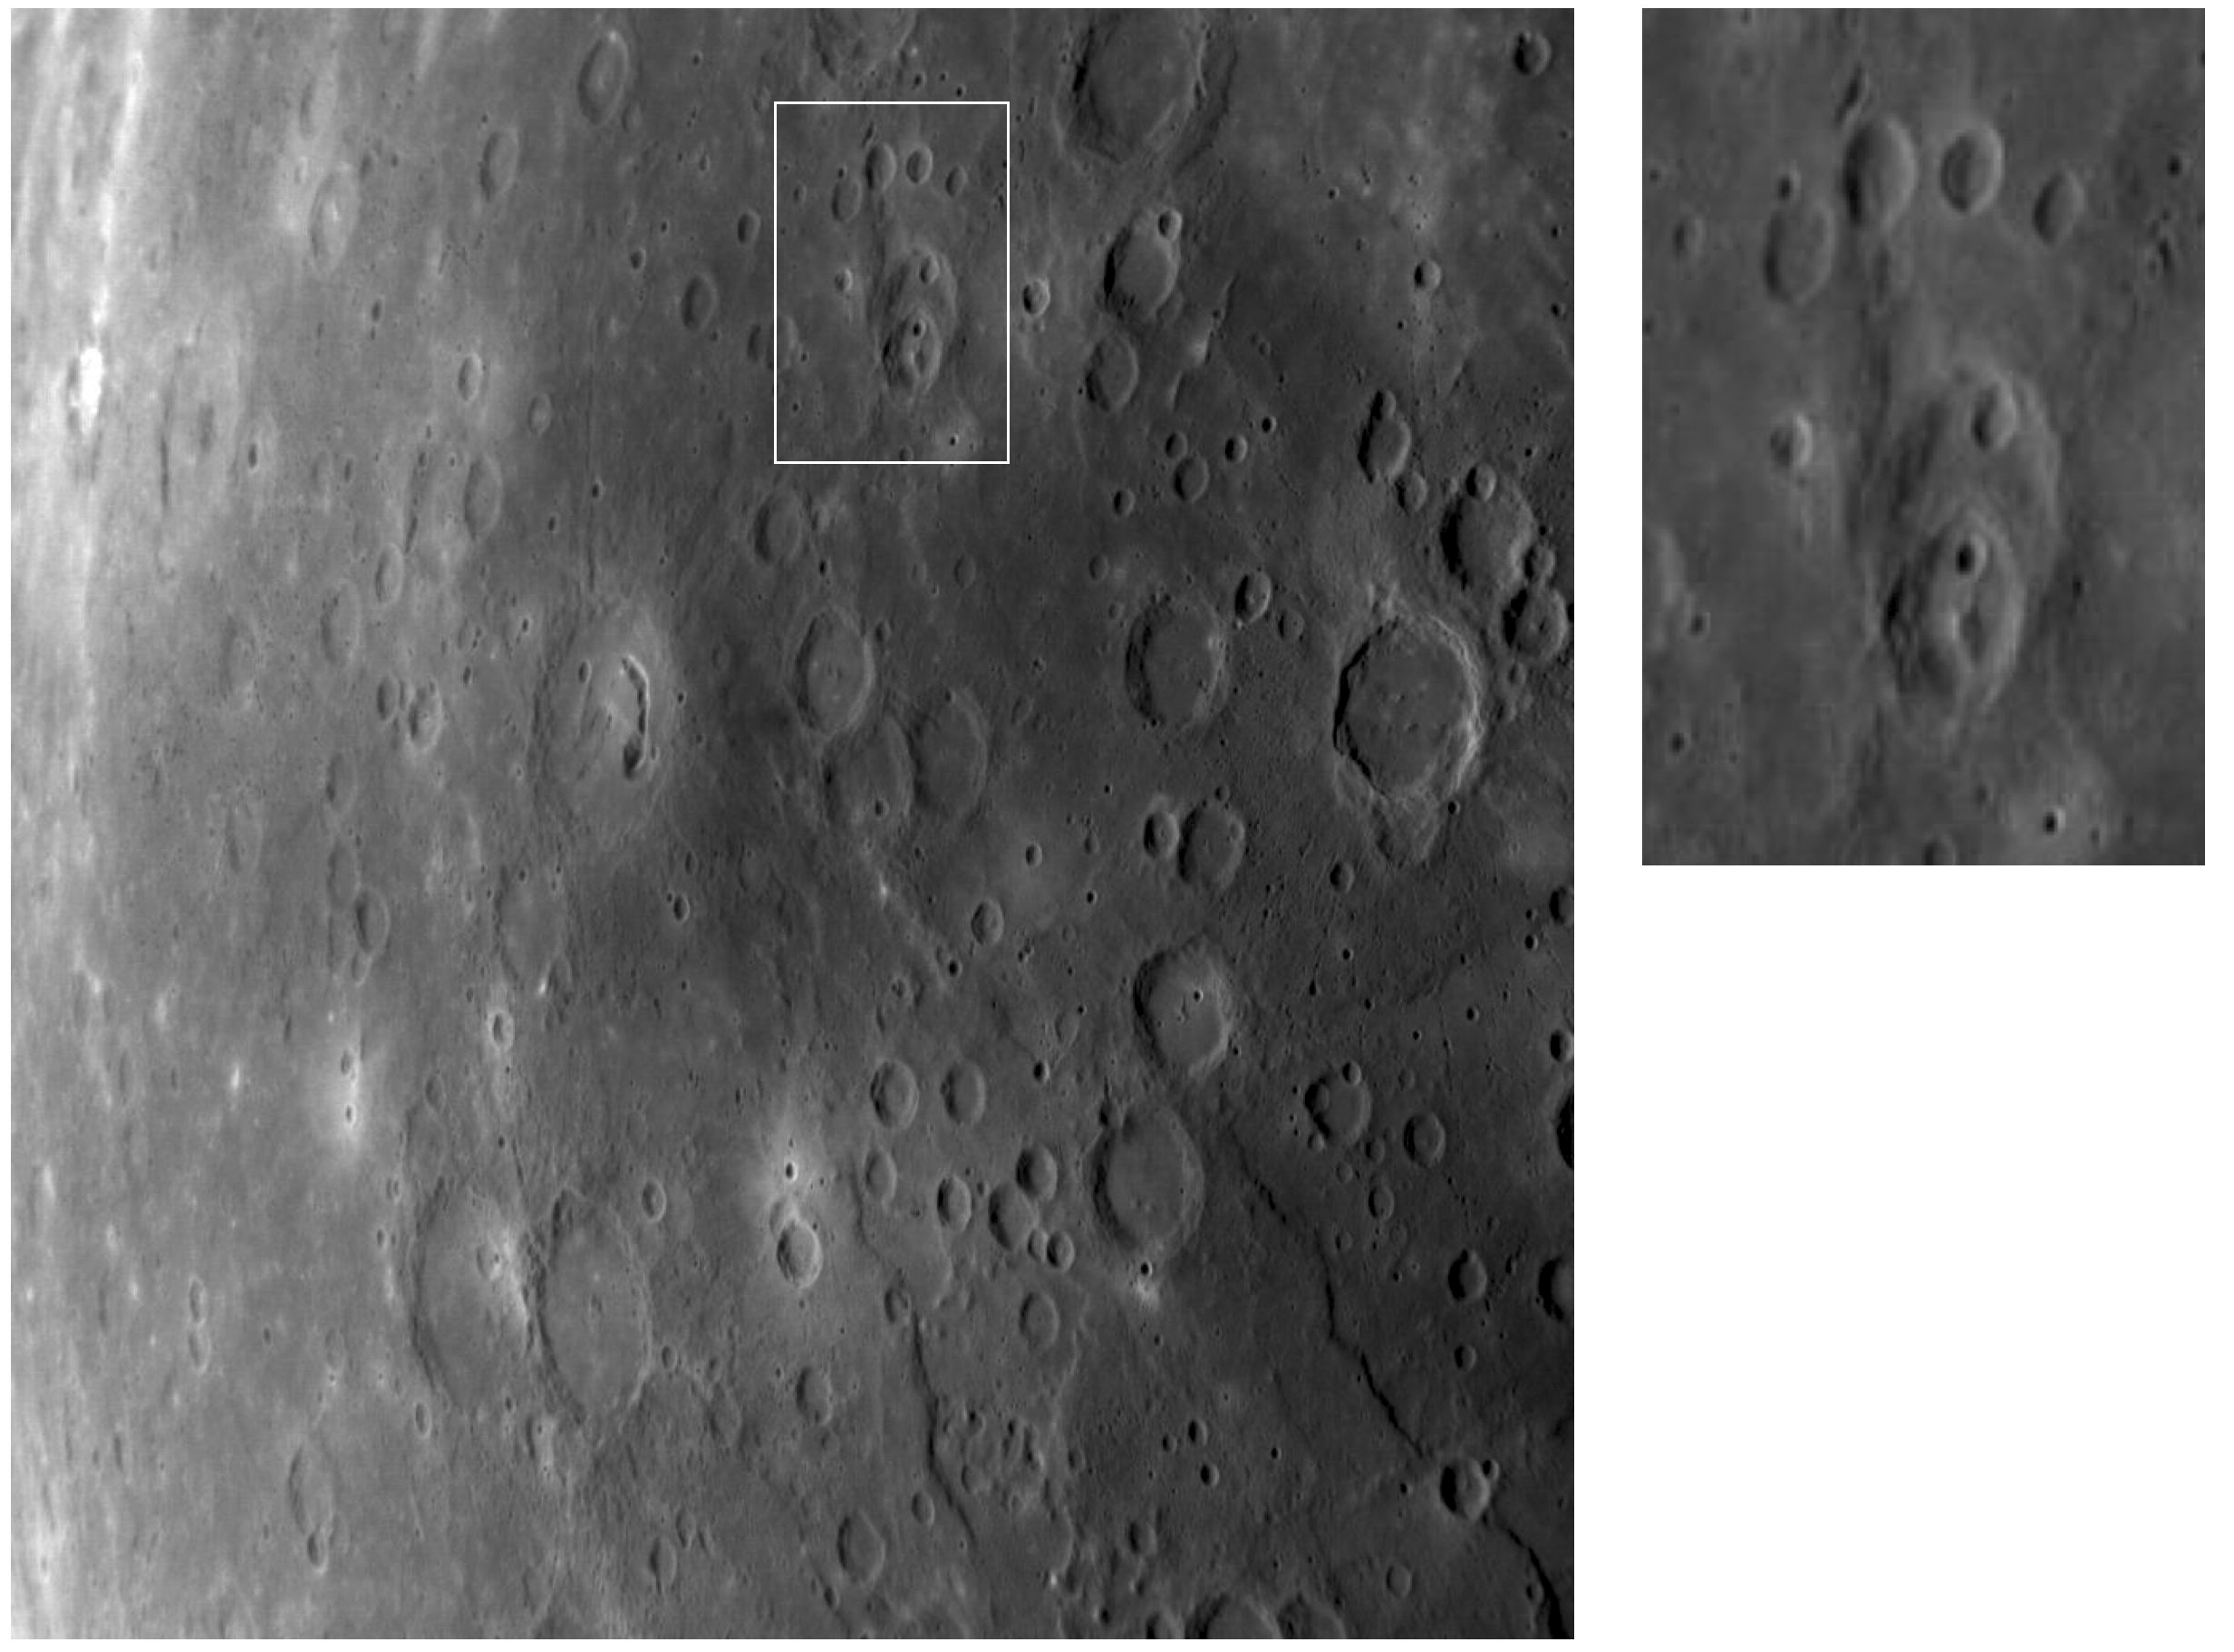

Mercury’s Cratered Surface and the “Paw Print”

Mercury’s surface is covered with craters in many sizes and arrangements, the result of impacts that have occurred over billions of years. In the top center of the image, outlined in a white box and shown in the enlargement at upper right, is a cluster of impact craters on Mercury that appears coincidentally to resemble a giant paw print. In the “heel” are overlapping craters, made by a series of impacts occurring on top of each other over time. The four “toes” are single craters arranged in an arc northward of the “heel.” The “toes” don’t overlap so it isn’t possible to tell their ages relative to each other. The newly identified pit-floor crater can be seen in the center of the main image as the crater containing a depression shaped like a backward and upside-down comma.

This image and caption were prepared by MESSENGER Educator Fellows Sally Jensen (Waterville Valley Academy, Campton, NH) and Annette Iwamoto (Searles Elementary School, Union City, CA). For more information on the MESSENGER Educator Fellows program, click here.

Date Acquired: September 29, 2009
Image Mission Elapsed Time (MET): 162739761
Instrument: Narrow Angle Camera (NAC) of the Mercury Dual Imaging System (MDIS)
Resolution: 800 meters/pixel (0.50 miles/pixel)
Scale: This image is about 820 kilometers (510 miles) wide
Spacecraft Altitude: 31,500 kilometers (19,600 miles)

These images are from MESSENGER, a NASA Discovery mission to conduct the first orbital study of the innermost planet, Mercury. For information regarding the use of images, see the MESSENGER image use policy.

Credit: NASA/Johns Hopkins University Applied Physics Laboratory/Carnegie Institution of Washington